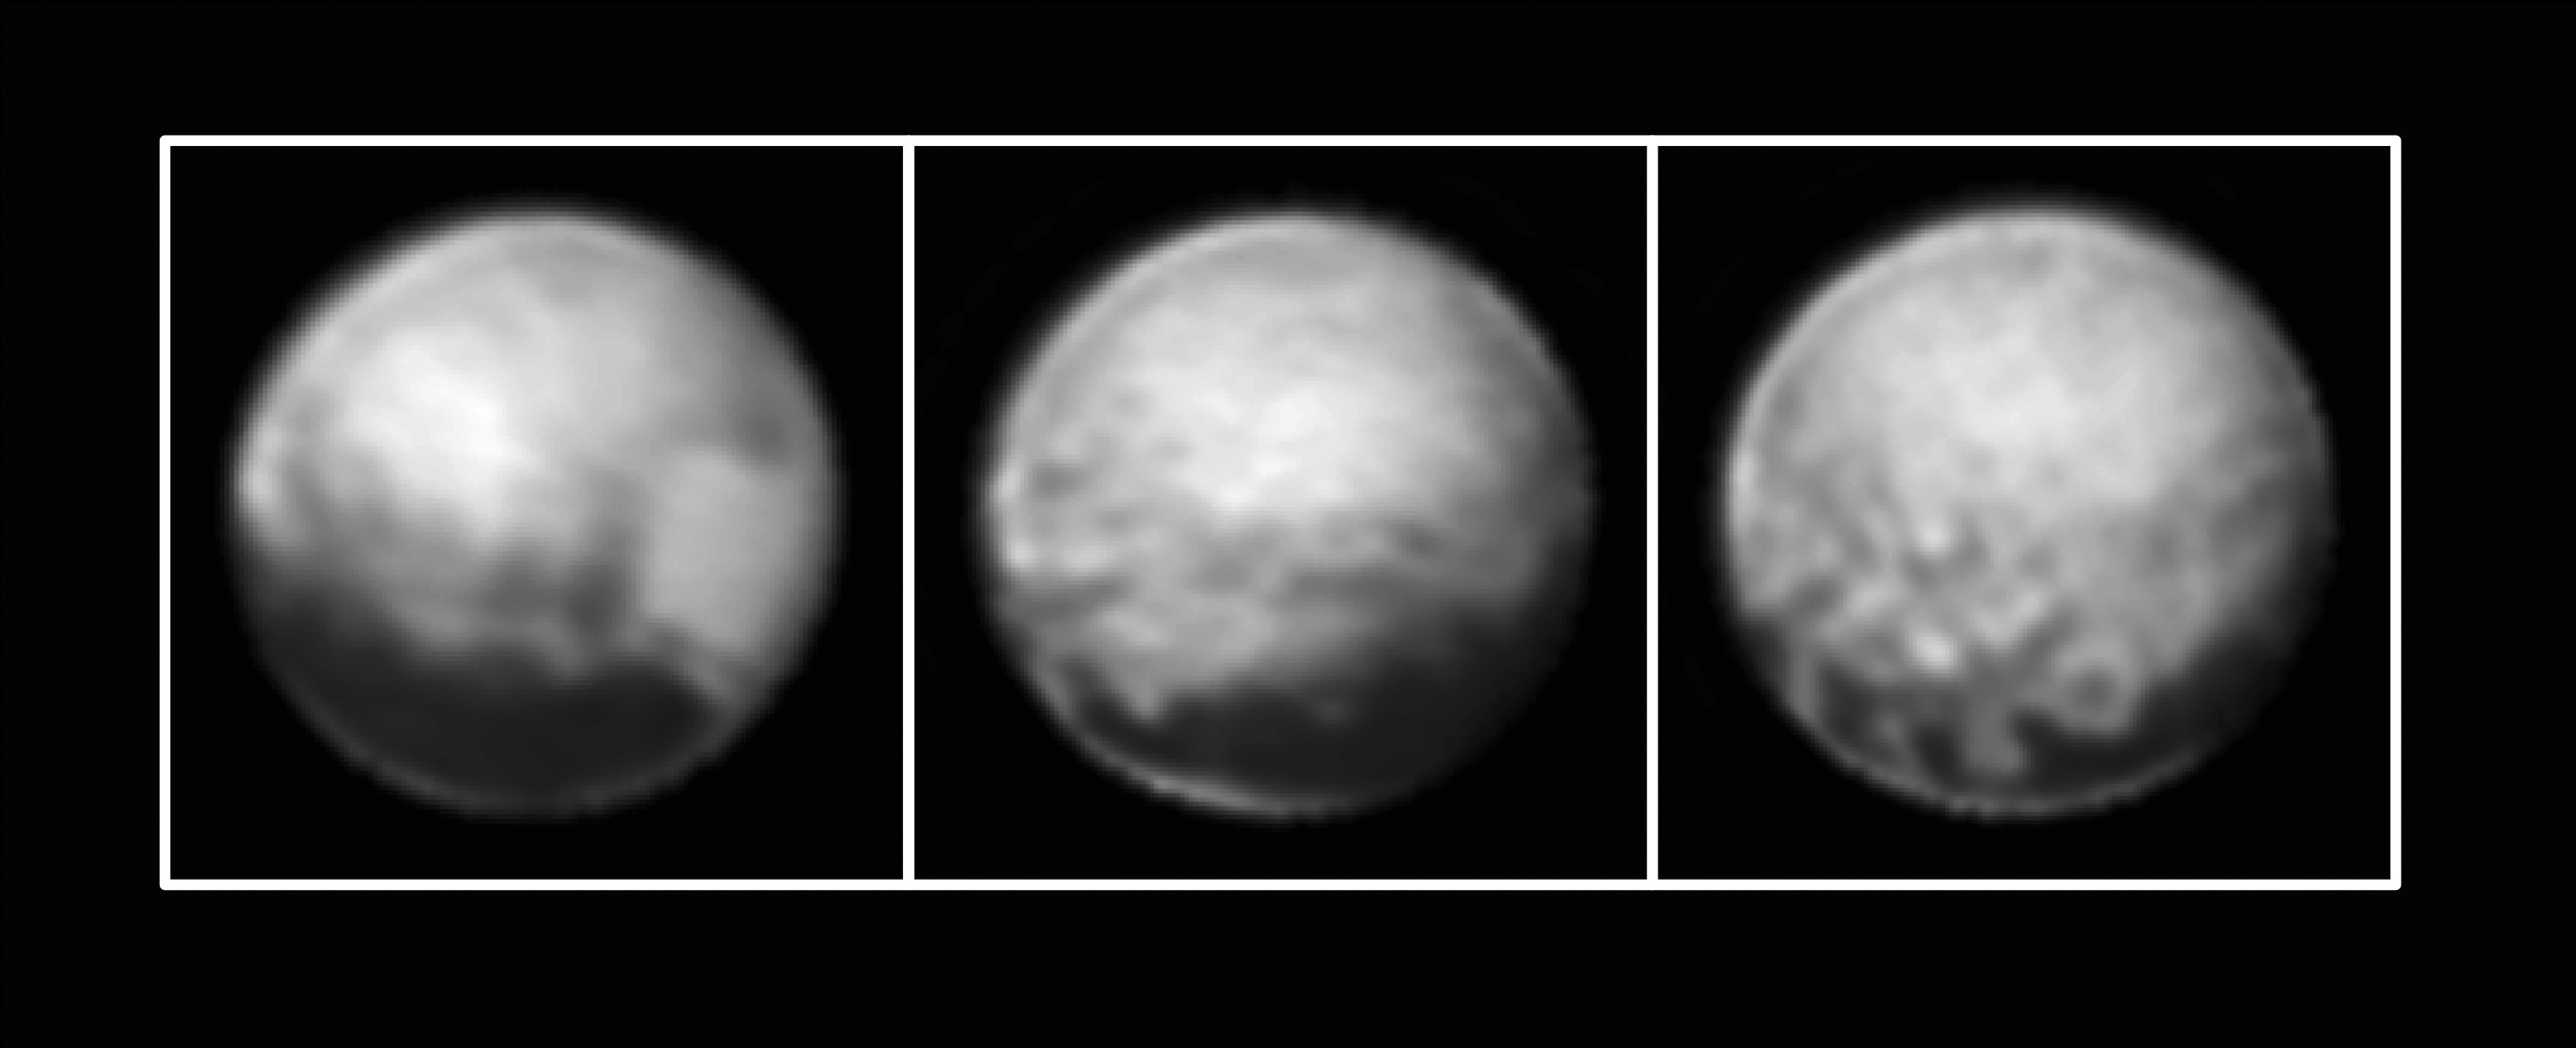

Three Views of Pluto

Annotated Version

New Horizons’ Long Range Reconnaissance Imager (LORRI) obtained these three images of Pluto between July 1-3, 2015, as the spacecraft closed in on its July 14 encounter with the dwarf planet and its moons. The left image shows, on the right side of the disk, a large bright area on the hemisphere opposite Charon; this is the side of Pluto that will be seen in close-up by New Horizons on July 14. The three images together show the full extent of a continuous swath of dark terrain that wraps around Pluto’s equatorial region between longitudes 40° and 160°. The western end of the swath, west of longitude 40°, breaks up into a series of striking dark regularly-spaced spots on the anti-Charon hemisphere (right image) that were first noted in New Horizons images taken on Pluto’s previous rotation. Intriguing details are beginning to emerge in the bright material north of the dark region, in particular a series of bright and dark patches that are conspicuous just below the center of the disk in the right-hand image. In all three black-and-white views, the apparent jagged bottom edge of Pluto is the result of image processing.

The Johns Hopkins University Applied Physics Laboratory in Laurel, Maryland, designed, built, and operates the New Horizons spacecraft, and manages the mission for NASA’s Science Mission Directorate. The Southwest Research Institute, based in San Antonio, leads the science team, payload operations and encounter science planning. New Horizons is part of the New Frontiers Program managed by NASA’s Marshall Space Flight Center in Huntsville, Alabama.

Credit: NASA/Johns Hopkins University Applied Physics Laboratory/Southwest Research Institute